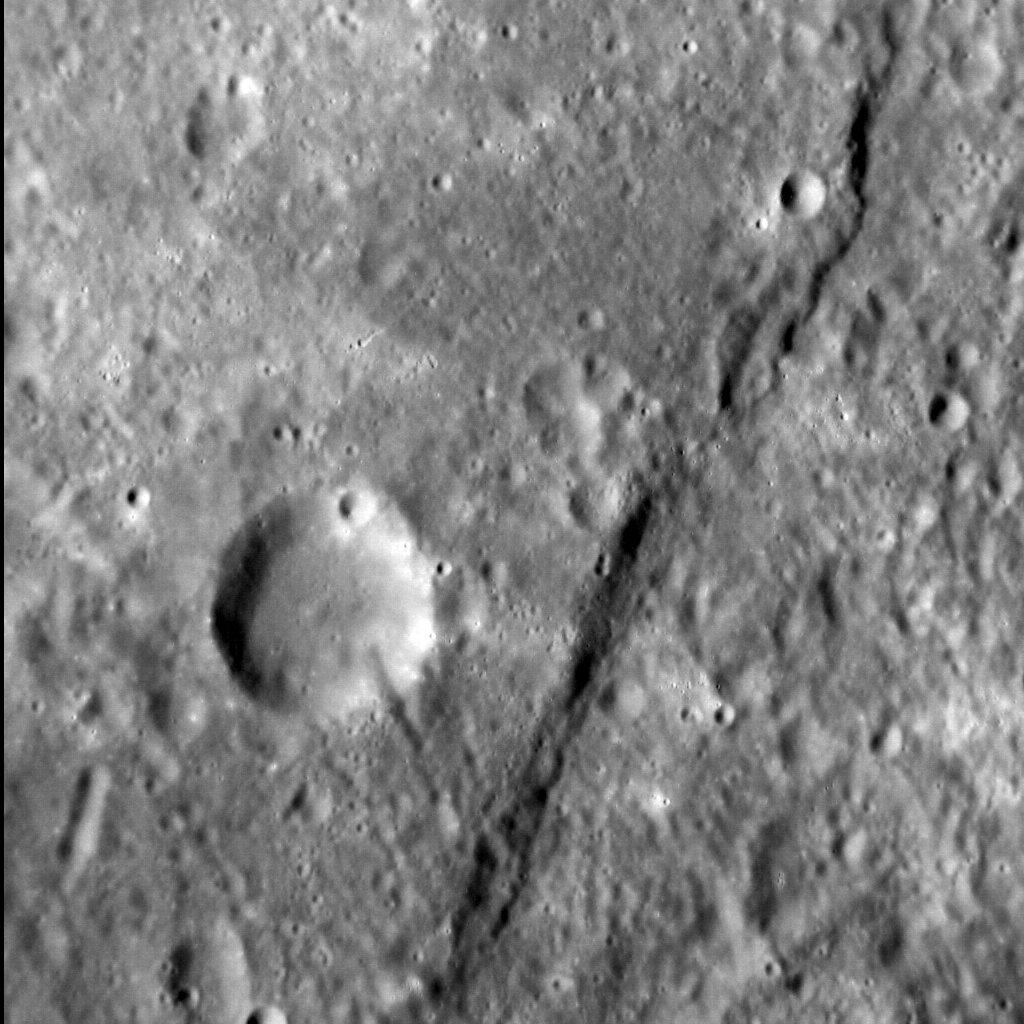

Pourquoi Pas?

Why not, indeed?

The cliff-like feature crossing today’s image from top to bottom is one of Mercury’s famed lobate scarps, and is called Pourquoi-Pas Rupes. Lobate scarps (termed “rupes” in geologic nomenclature, pluralized as “rupēs”) on the innermost planet are named for ships of discovery, and this scarp takes its name from Pourquoi-Pas, the fourth ship built for the French polar scientist Jean-Baptiste Charcot. “Pourquoi pas?” is the French term for “why not?” — a fitting attitude for an explorer, be it of Earth’s polar regions or the distant reaches of the Solar System.

Mercury’s lobate scarps are thought to be the result of the planet’s shrinking as its interior cooled and contracted. Pourquoi-Pas Rupes is one of the largest examples on Mercury, with vertical relief of up to 1.5 km (about 1 mile) in places.

This image was acquired as a high-resolution targeted observation. Targeted observations are images of a small area on Mercury’s surface at resolutions much higher than the 200-meter/pixel morphology base map. It is not possible to cover all of Mercury’s surface at this high resolution, but typically several areas of high scientific interest are imaged in this mode each week.

Date acquired: November 06, 2014
Image Mission Elapsed Time (MET): 57637057
Image ID: 7384633
Instrument: Narrow Angle Camera (NAC) of the Mercury Dual Imaging System (MDIS)
Center Latitude: 59.9° S
Center Longitude: 195.9° E
Resolution: 89 meters/pixel
Scale: The crater in the center left of the scene is about 22 km (14 mi.) in diameter
Incidence Angle: 61.9°
Emission Angle: 21.7°
Phase Angle: 40.2°
North is to the left in this image.

The MESSENGER spacecraft is the first ever to orbit the planet Mercury, and the spacecraft’s seven scientific instruments and radio science investigation are unraveling the history and evolution of the Solar System’s innermost planet. MESSENGER acquired over 150,000 images and extensive other data sets. MESSENGER is capable of continuing orbital operations until early 2015.

For information regarding the use of images, see the MESSENGER image use policy.

Credit: NASA/Johns Hopkins University Applied Physics Laboratory/Carnegie Institution of Washington